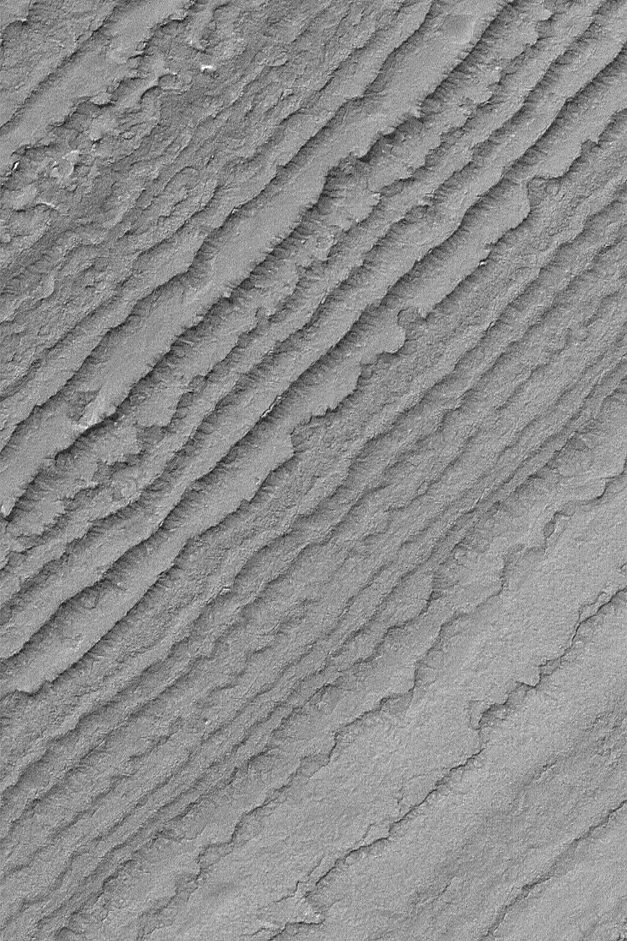

South Polar Layers

MGS MOC Release No. MOC2-516, 17 October 2003

This Mars Global Surveyor (MGS) Mars Orbiter Camera (MOC) image shows eroded, stair-stepped layers in the south polar region of Mars. These layers have been considered, for the past three decades, to consist of a mixture of dust and ice. The Mars Polar Lander (MPL) mission was designed to test this hypothesis. However, sadly, MPL was lost during descent in December 1999. This exposure of south polar layered material is located near 86.3°S, 187.7°W. The image covers an area 3 km (1.9 mi) wide and is illuminated by sunlight from the upper left.

Credit: NASA/JPL/Malin Space Science Systems